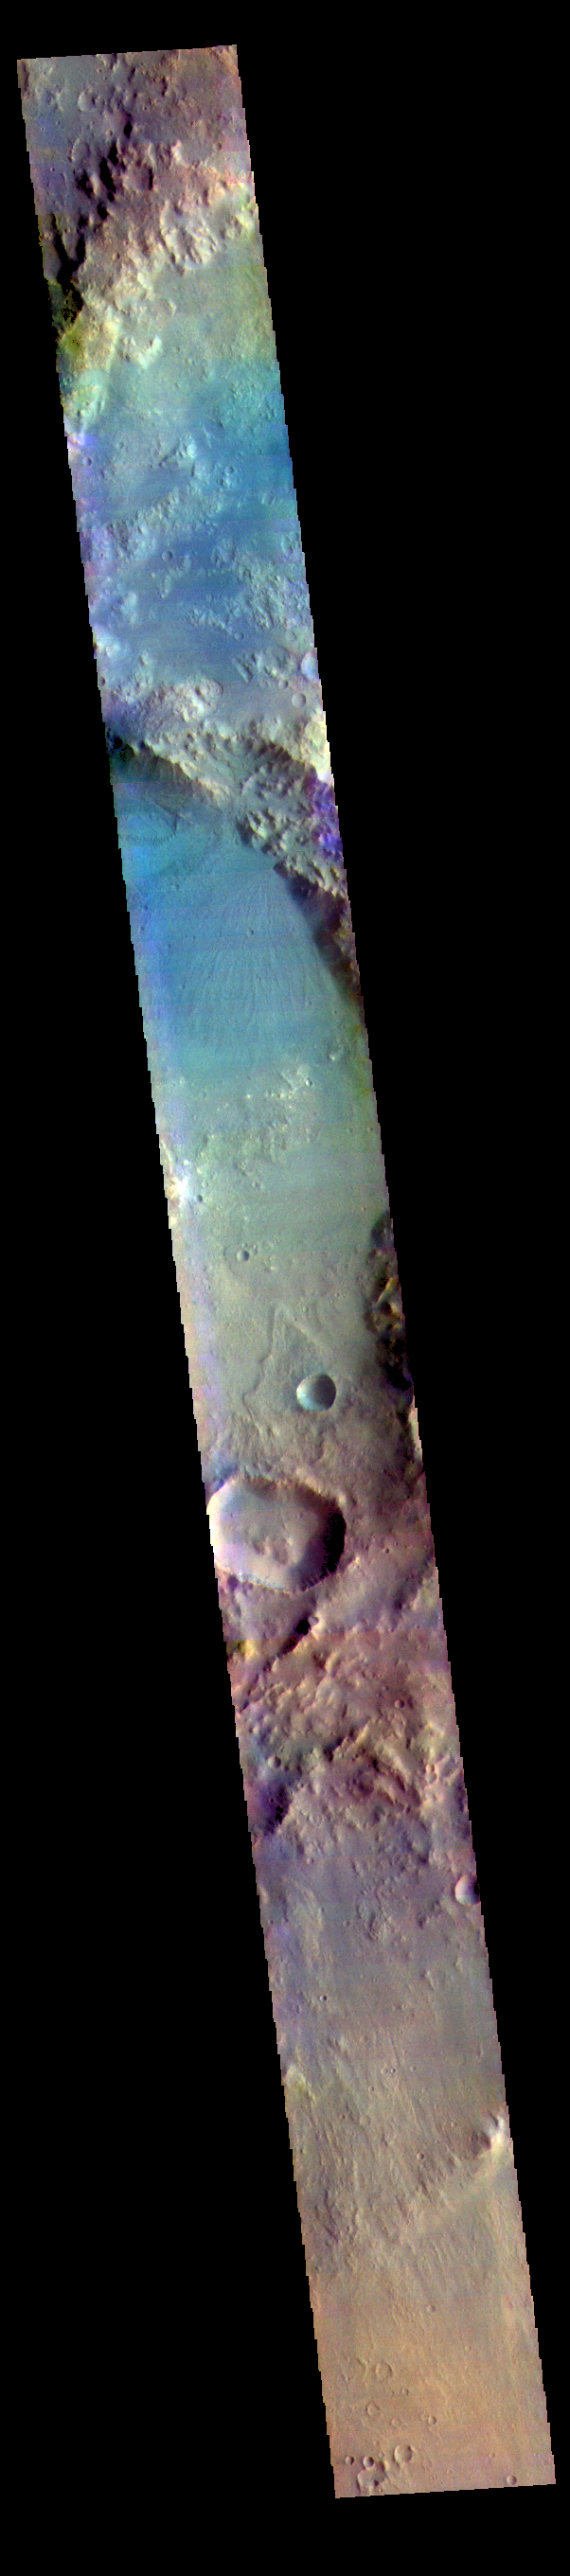

Harris Crater – False Color

This false color image shows part of Harris crater (center of image) and an unnamed crater (top of image). These craters are located north of Hellas Planitia. At the upper right part of the Harris Crater rim, there is a fan shaped form. Fans can be created by different processes. Delta deposit fans are created under water, when a river flow slows down and drops sediments from the water column. These sediments are typically fine grained silts. Deltas form over time and can take many shapes as the river changes channels. The Mississippi River delta is formed this way. Alluvial fans are created in dry climates with short fluid seasons. In this case a single stream hits a topographic opening (think ravine) and sheds the rocks and sand down hill. The alluvial fan shape is created from the single opening. Either way, fans form by the action of a fluid.

The THEMIS VIS camera contains 5 filters. The data from different filters can be combined in multiple ways to create a false color image. These false color images may reveal subtle variations of the surface not easily identified in a single band image.

Credit: NASA/JPL-Caltech/ASU